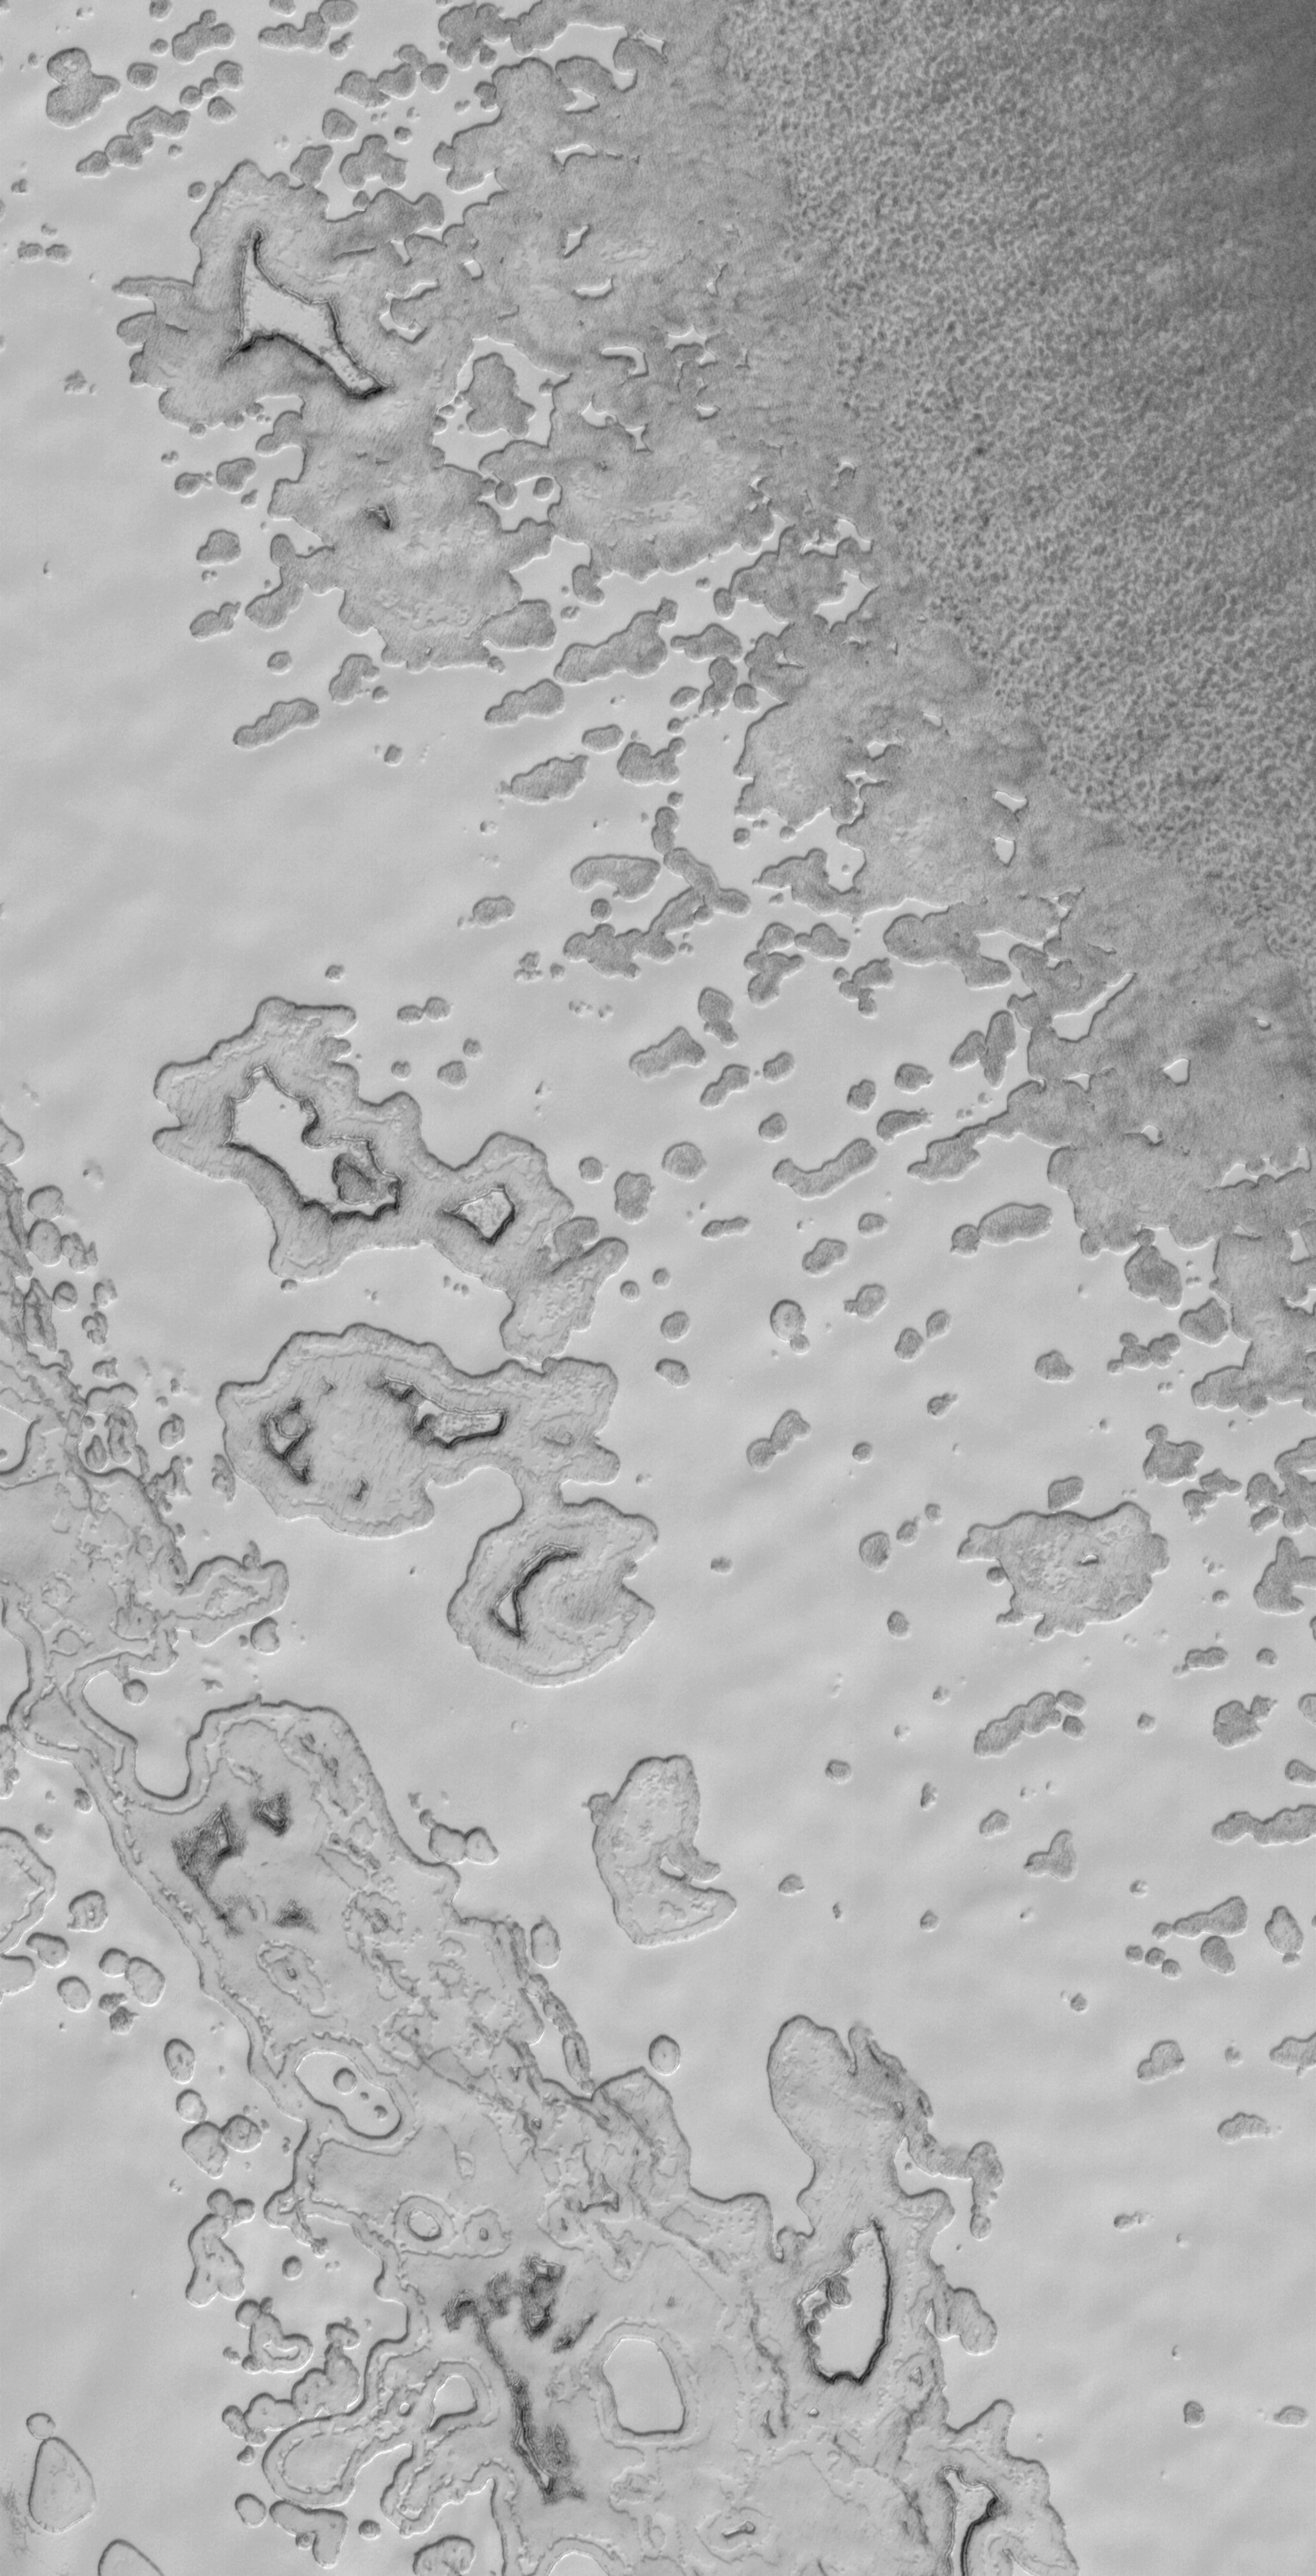

Waning Cap

14 June 2006
This Mars Global Surveyor (MGS) Mars Orbiter Camera (MOC) image shows the outer edge of the south polar residual cap of Mars. During summer, the scarps that delineate the sides of the mesas, retreat (on average) by about 3 meters (~10 feet) owing to the sublimation of solid carbon dioxide.

Location near: 85.6°S, 349.8°W
Image width: ~3 km (~1.9 mi)
Illumination from: upper left
Season: Southern Summer

Credit: NASA/JPL/Malin Space Science Systems